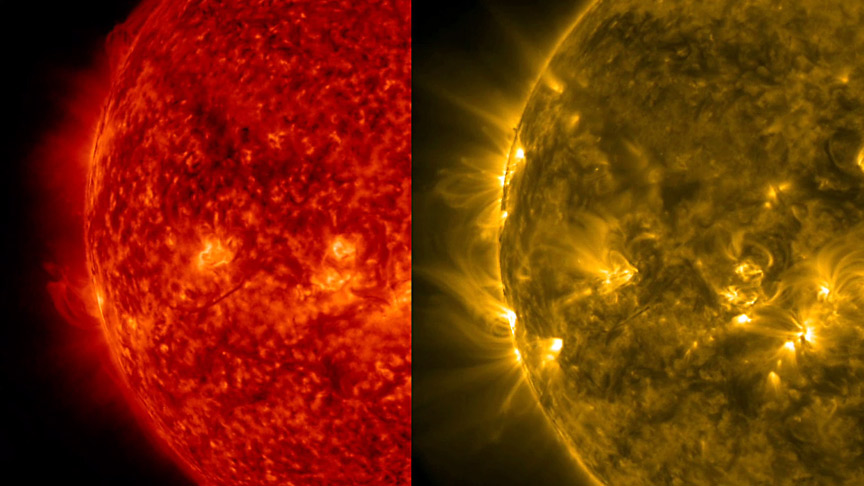

Comparing Wavelengths

This side-by-side rendering of the Sun at the same time in two different wavelengths of extreme ultraviolet light helps to visualize the differing features visible in each wavelength (Dec. 10-11, 2015). Most prominently, we can see much finer strands of plasma looping above the surface in the 171 Angstrom wavelength (gold) than in the 304 Angstrom wavelength (red), which captures cooler plasma closer to the Sun’s surface. SDO observes the Sun in 10 different wavelengths with each one capturing somewhat different features at various temperatures and elevations above the Sun.

Movie
PIA20214_Side_sideleft_sm.mp4
PIA20214_Side_sideleft_big.mp4

SDO is managed by NASA’s Goddard Space Flight Center, Greenbelt, Maryland, for NASA’s Science Mission Directorate, Washington. Its Atmosphere Imaging Assembly was built by the Lockheed Martin Solar Astrophysics Laboratory (LMSAL), Palo Alto, California.

Credit: NASA/GSFC/Solar Dynamics Observatory